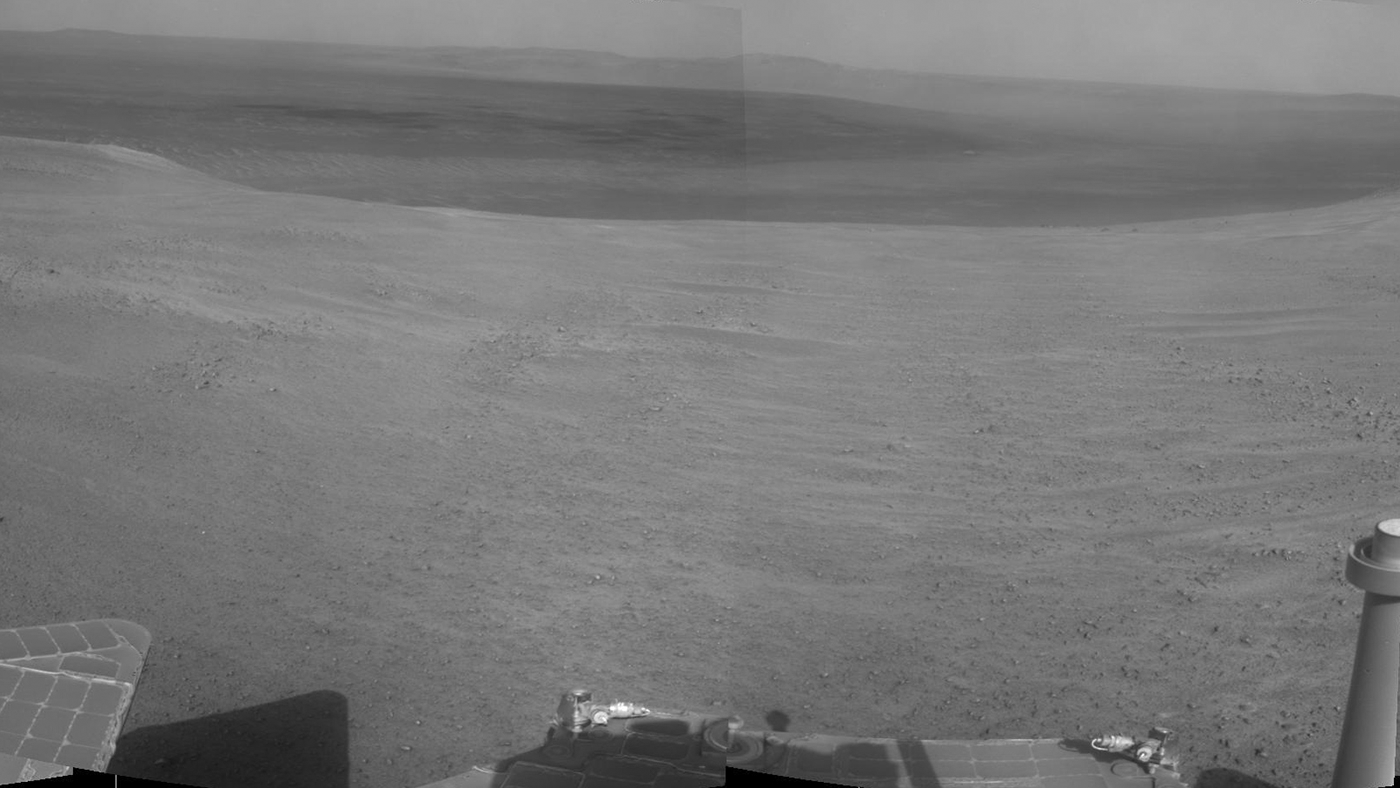

Crater Rim and Plain at Head of ‘Perseverance Valley,’ Mars

“Perseverance Valley” lies just on the other side of the dip in the crater rim visible in the left half of this 360-degree panorama from the Navigation Camera (Navcam) on NASA’s Mars Exploration Rover Opportunity.

As the rover arrived at this area in early May 2017, researchers began looking for clues about what process carved the valley. The rover team plans to drive Opportunity all the way down the valley into the interior of Endeavour Crater.

The foreground and the area to the right are on the plain just outside of Endeavour Crater. An orbital view of the location is at PIA21496.

The high point near the center of the image is called “Winnemucca,” part of an Endeavour rim segment called “Cape Byron.” Endeavour’s interior and distant eastern rim are visible at upper left, above the notched portion of the western rim that sits directly above Perseverance Valley.

The rover’s Navcam took the component images of this scene on May 2 and May 3, 2017, during the 4,718th and 4,719th Martian days, or sols, of Opportunity’s work on Mars, two days before a drive that brought Opportunity to the head of the valley.

Credit: NASA/JPL-Caltech